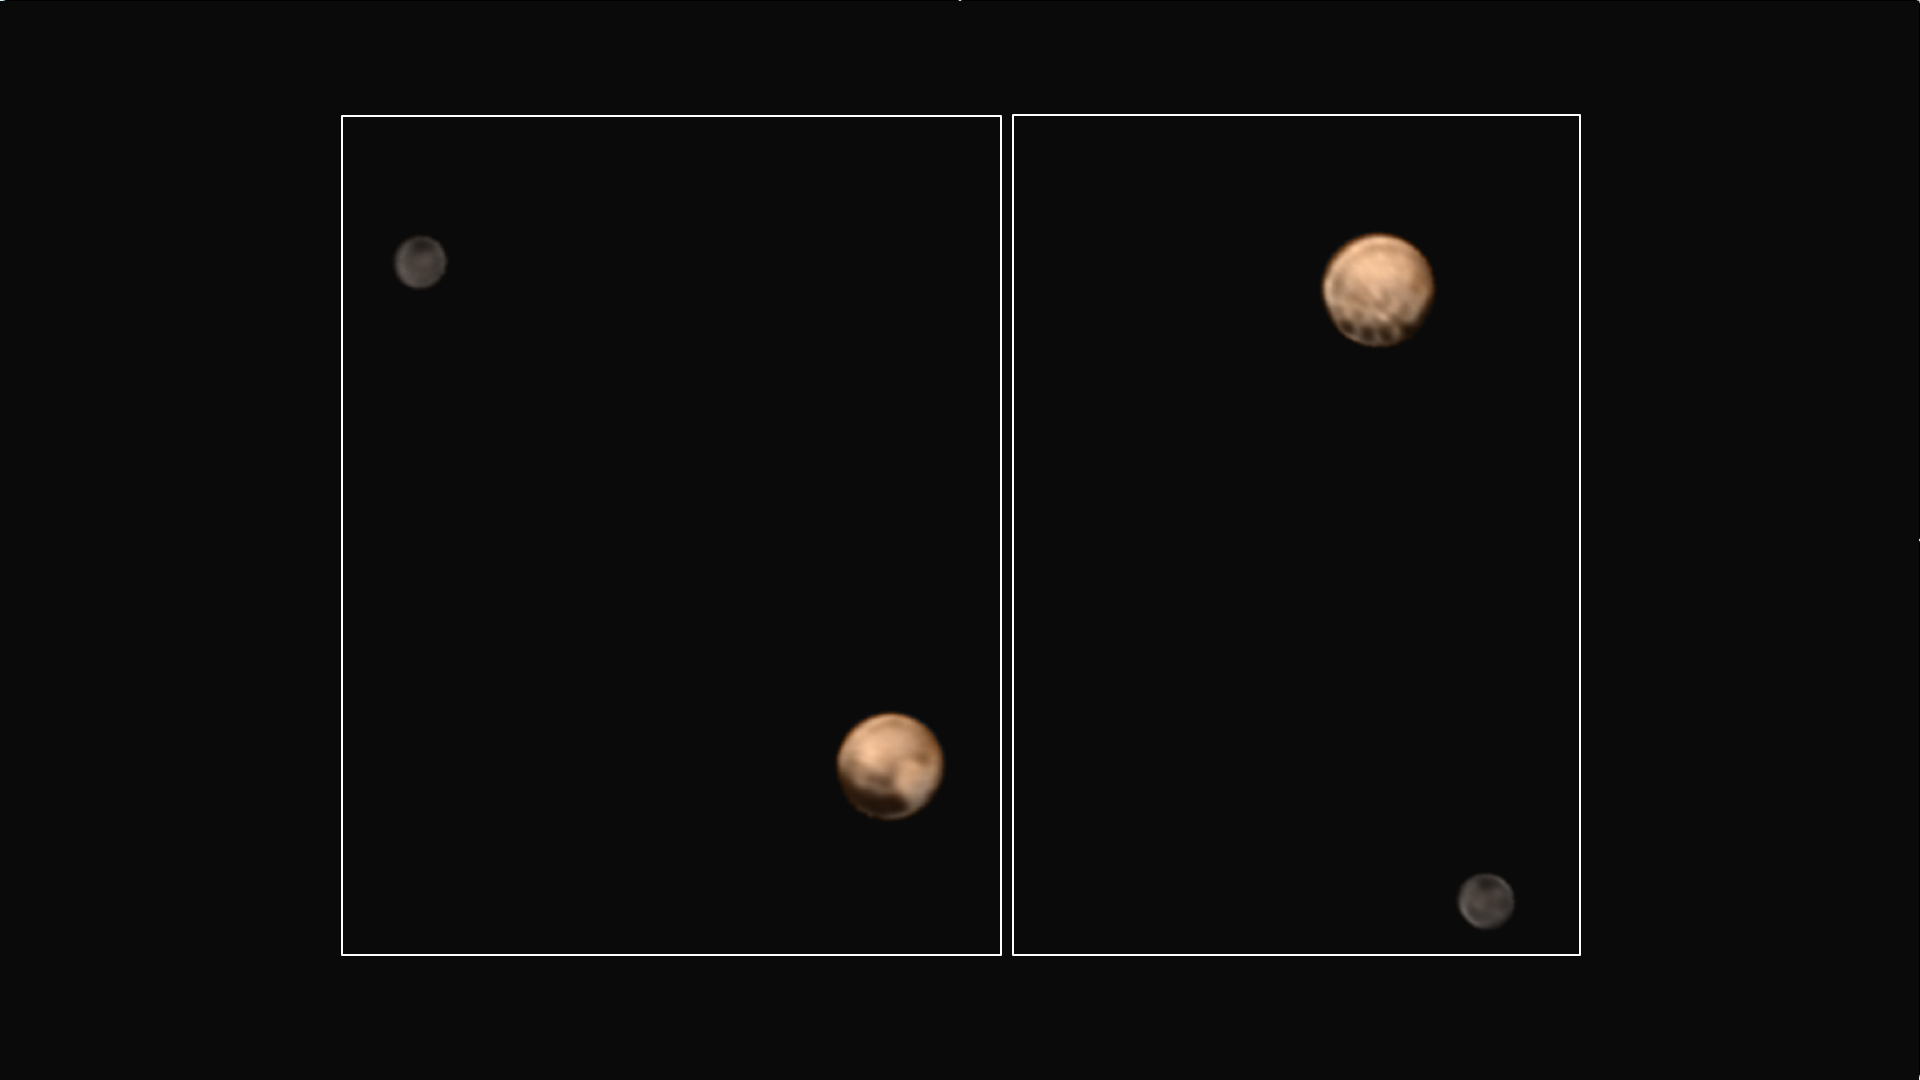

Two Faces of Pluto

Annotated version

This pair of approximately true color images of Pluto and its big moon Charon, taken by NASA’s New Horizons spacecraft, highlight the dramatically different appearance of different sides of the dwarf planet, and reveal never-before-seen details on Pluto’s varied surface. The views were made by combining high-resolution black-and-white images from the Long Range Reconnaissance Imager (LORRI) with color information from the lower-resolution color camera that is part of the Ralph instrument.

The left-hand image shows the side of Pluto that always faces away from Charon — this is the side that will be seen at highest resolution by New Horizons when it makes its close approach to Pluto on July 14th. This hemisphere is dominated by a very dark region that extends along the equator and is redder than its surroundings, alongside a strikingly bright, paler-colored region which straddles the equator on the right-hand side of the disk. The opposite hemisphere, the side that faces Charon, is seen in the right-hand image. The most dramatic feature on this side of Pluto is a row of dark dots arranged along the equator. The origin of all these features is still mysterious, but may be revealed in the much more detailed images that will be obtained as the spacecraft continues its approach to Pluto. In both images, Charon shows a darker and grayer color than Pluto, and a conspicuous dark polar region.

The left-hand image was obtained at 5:37 UT on June 25th 2015, at a distance from Pluto of 22.9 million kilometers (14.3 million miles) and has a central longitude of 152 degrees. The right-hand image was obtained at 23:15 UT on June 27th 2015, at a distance from Pluto of 19.7 million kilometers (12.2 million miles) with a central longitude of 358 degrees. Insets show the orientation of Pluto in each image — the solid lines mark the equator and the prime meridian, which is defined to be the longitude that always faces Charon. The smallest visible features are about 200 km (120 miles) across.

The Johns Hopkins University Applied Physics Laboratory in Laurel, Maryland, designed, built, and operates the New Horizons spacecraft, and manages the mission for NASA’s Science Mission Directorate. The Southwest Research Institute, based in San Antonio, leads the science team, payload operations and encounter science planning. New Horizons is part of the New Frontiers Program managed by NASA’s Marshall Space Flight Center in Huntsville, Alabama.

Credit: NASA/Johns Hopkins University Applied Physics Laboratory/Southwest Research Institute